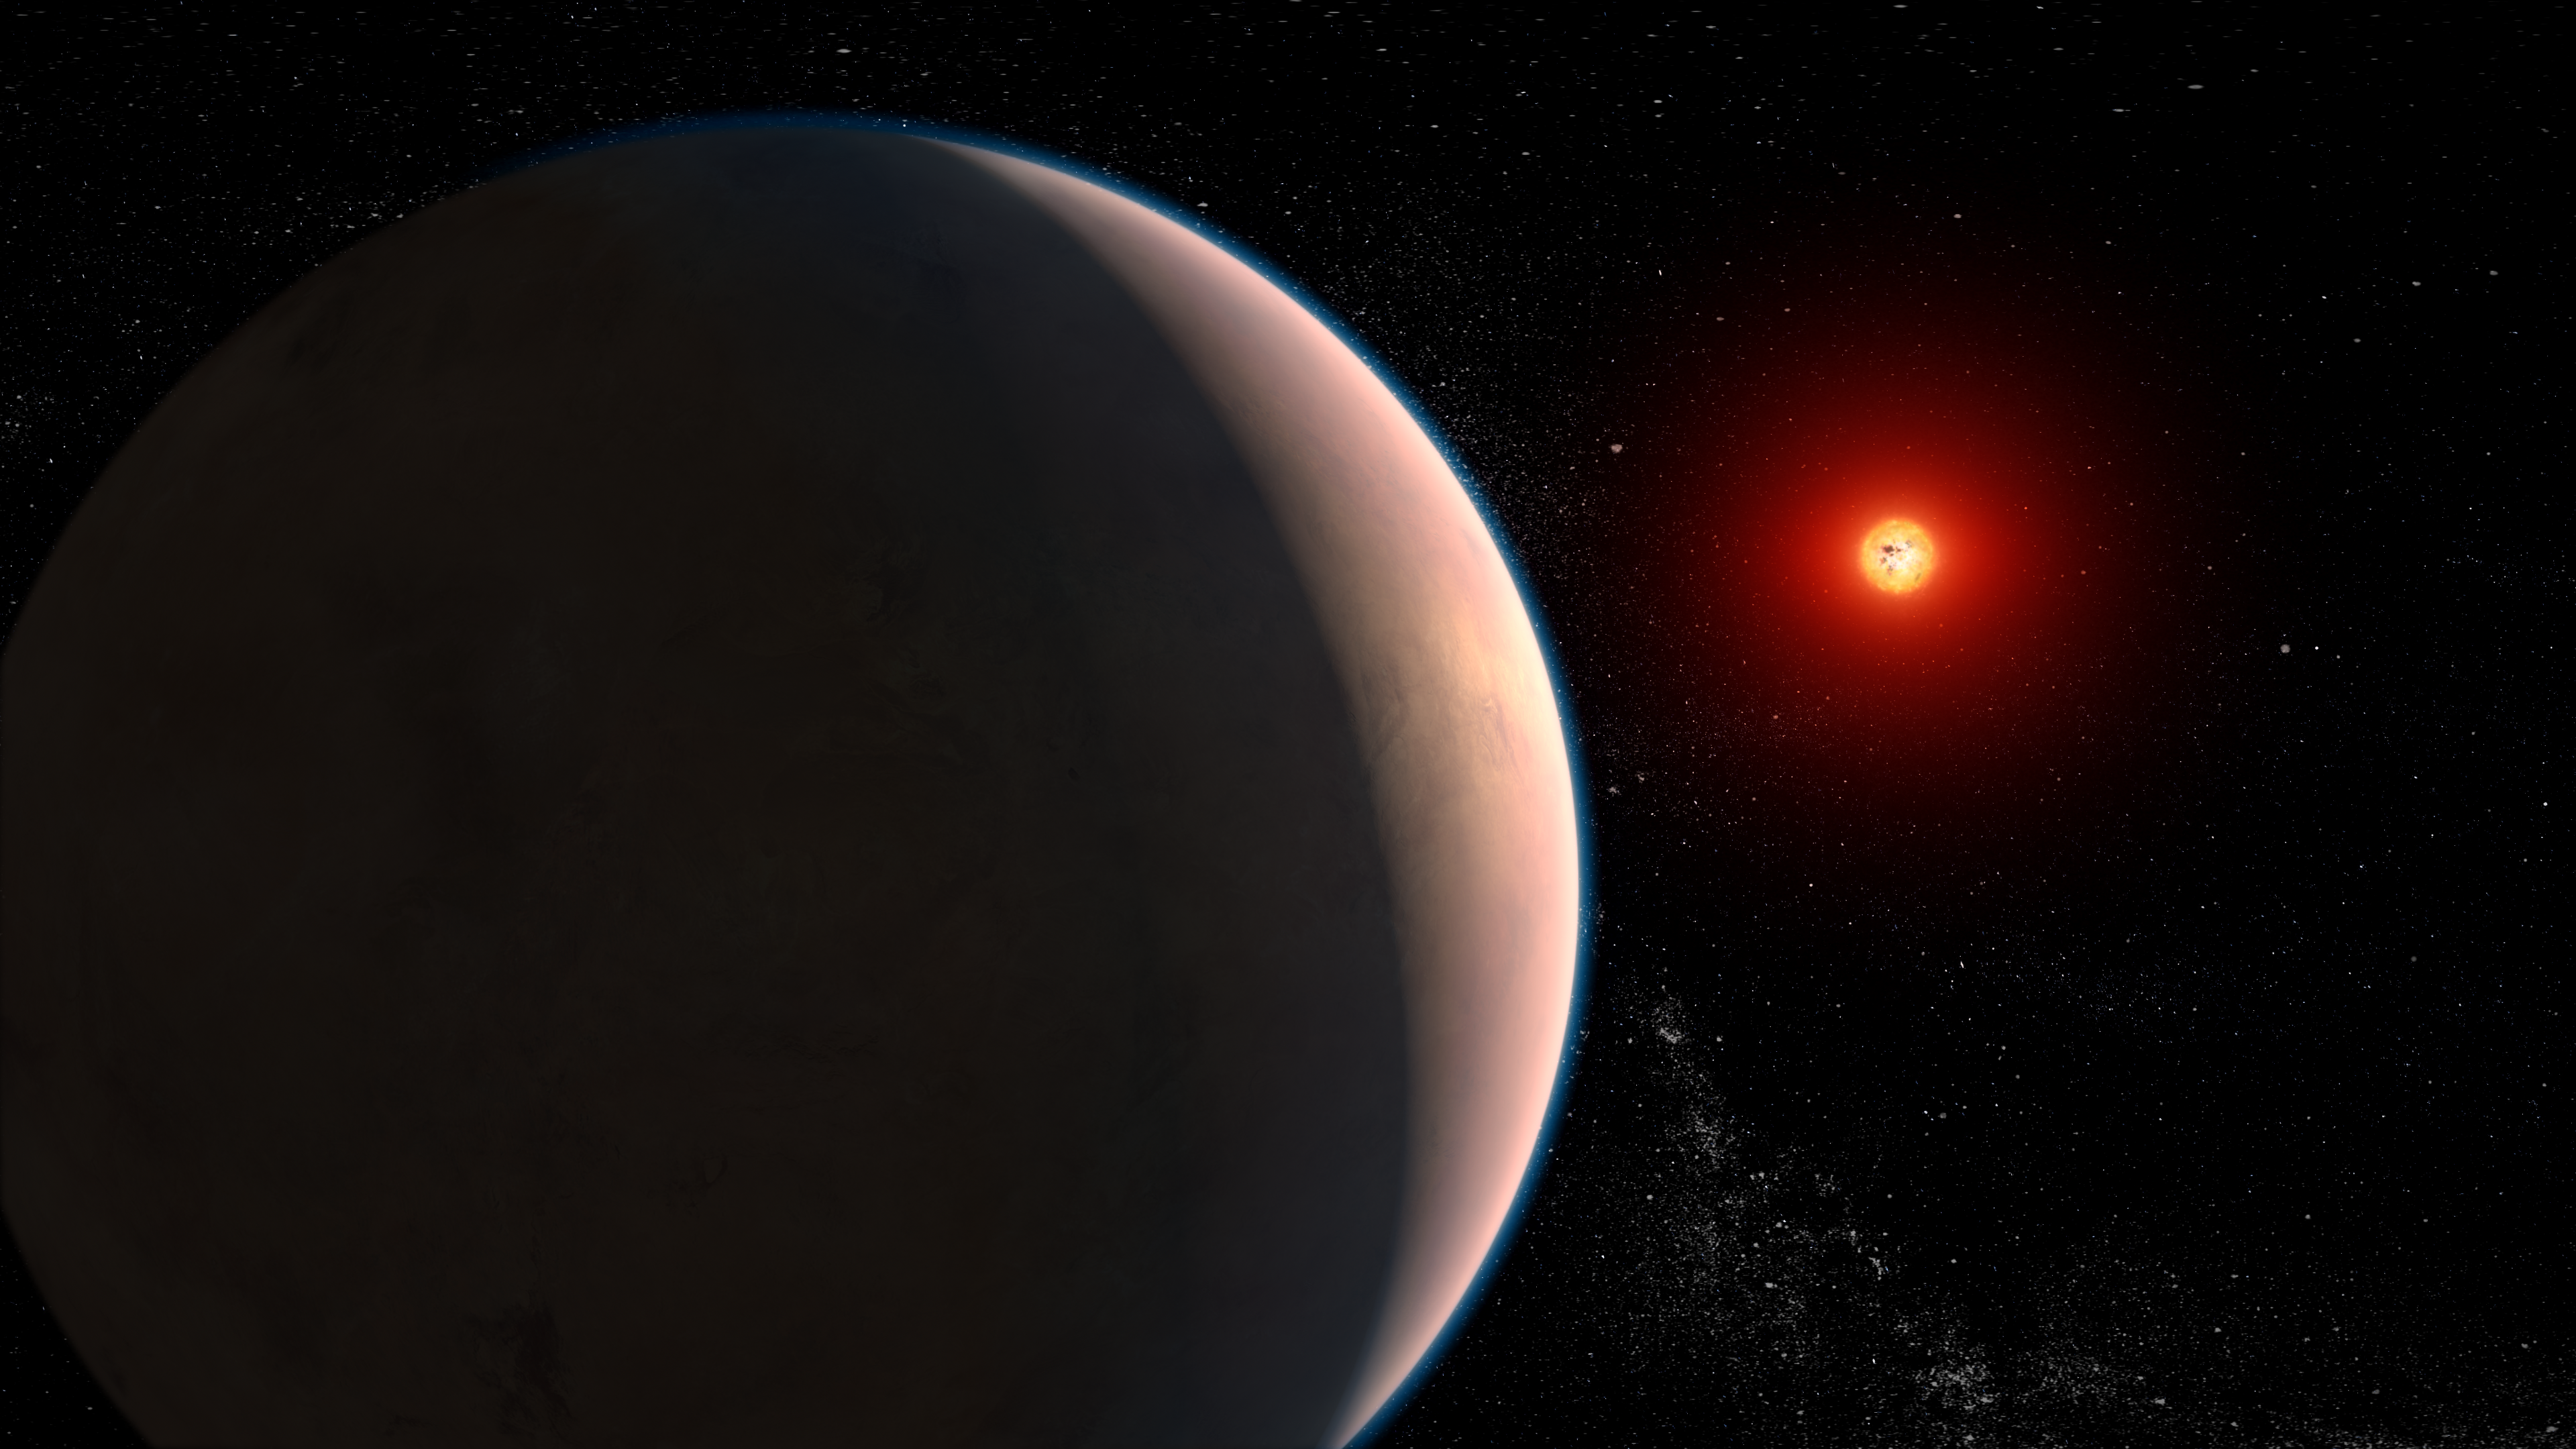

Exoplanet GJ 486 b (Artist Concept)

This artist concept represents the rocky exoplanet GJ 486 b, which orbits a red dwarf star that is only 26 light-years away in the constellation Virgo. By observing GJ 486 b transit in front of its star, astronomers sought signs of an atmosphere. They detected hints of water vapor. However, they caution that while this might be a sign of a planetary atmosphere, the water could be on the star itself – specifically, in cool starspots – and not from the planet at all.

GJ 486 b is about 30% larger than the Earth and weighs three times as much. It orbits its star closely in just under 1.5 days.

Credit: Illustration: NASA, ESA, CSA, Joseph Olmsted (STScI), Leah Hustak (STScI)